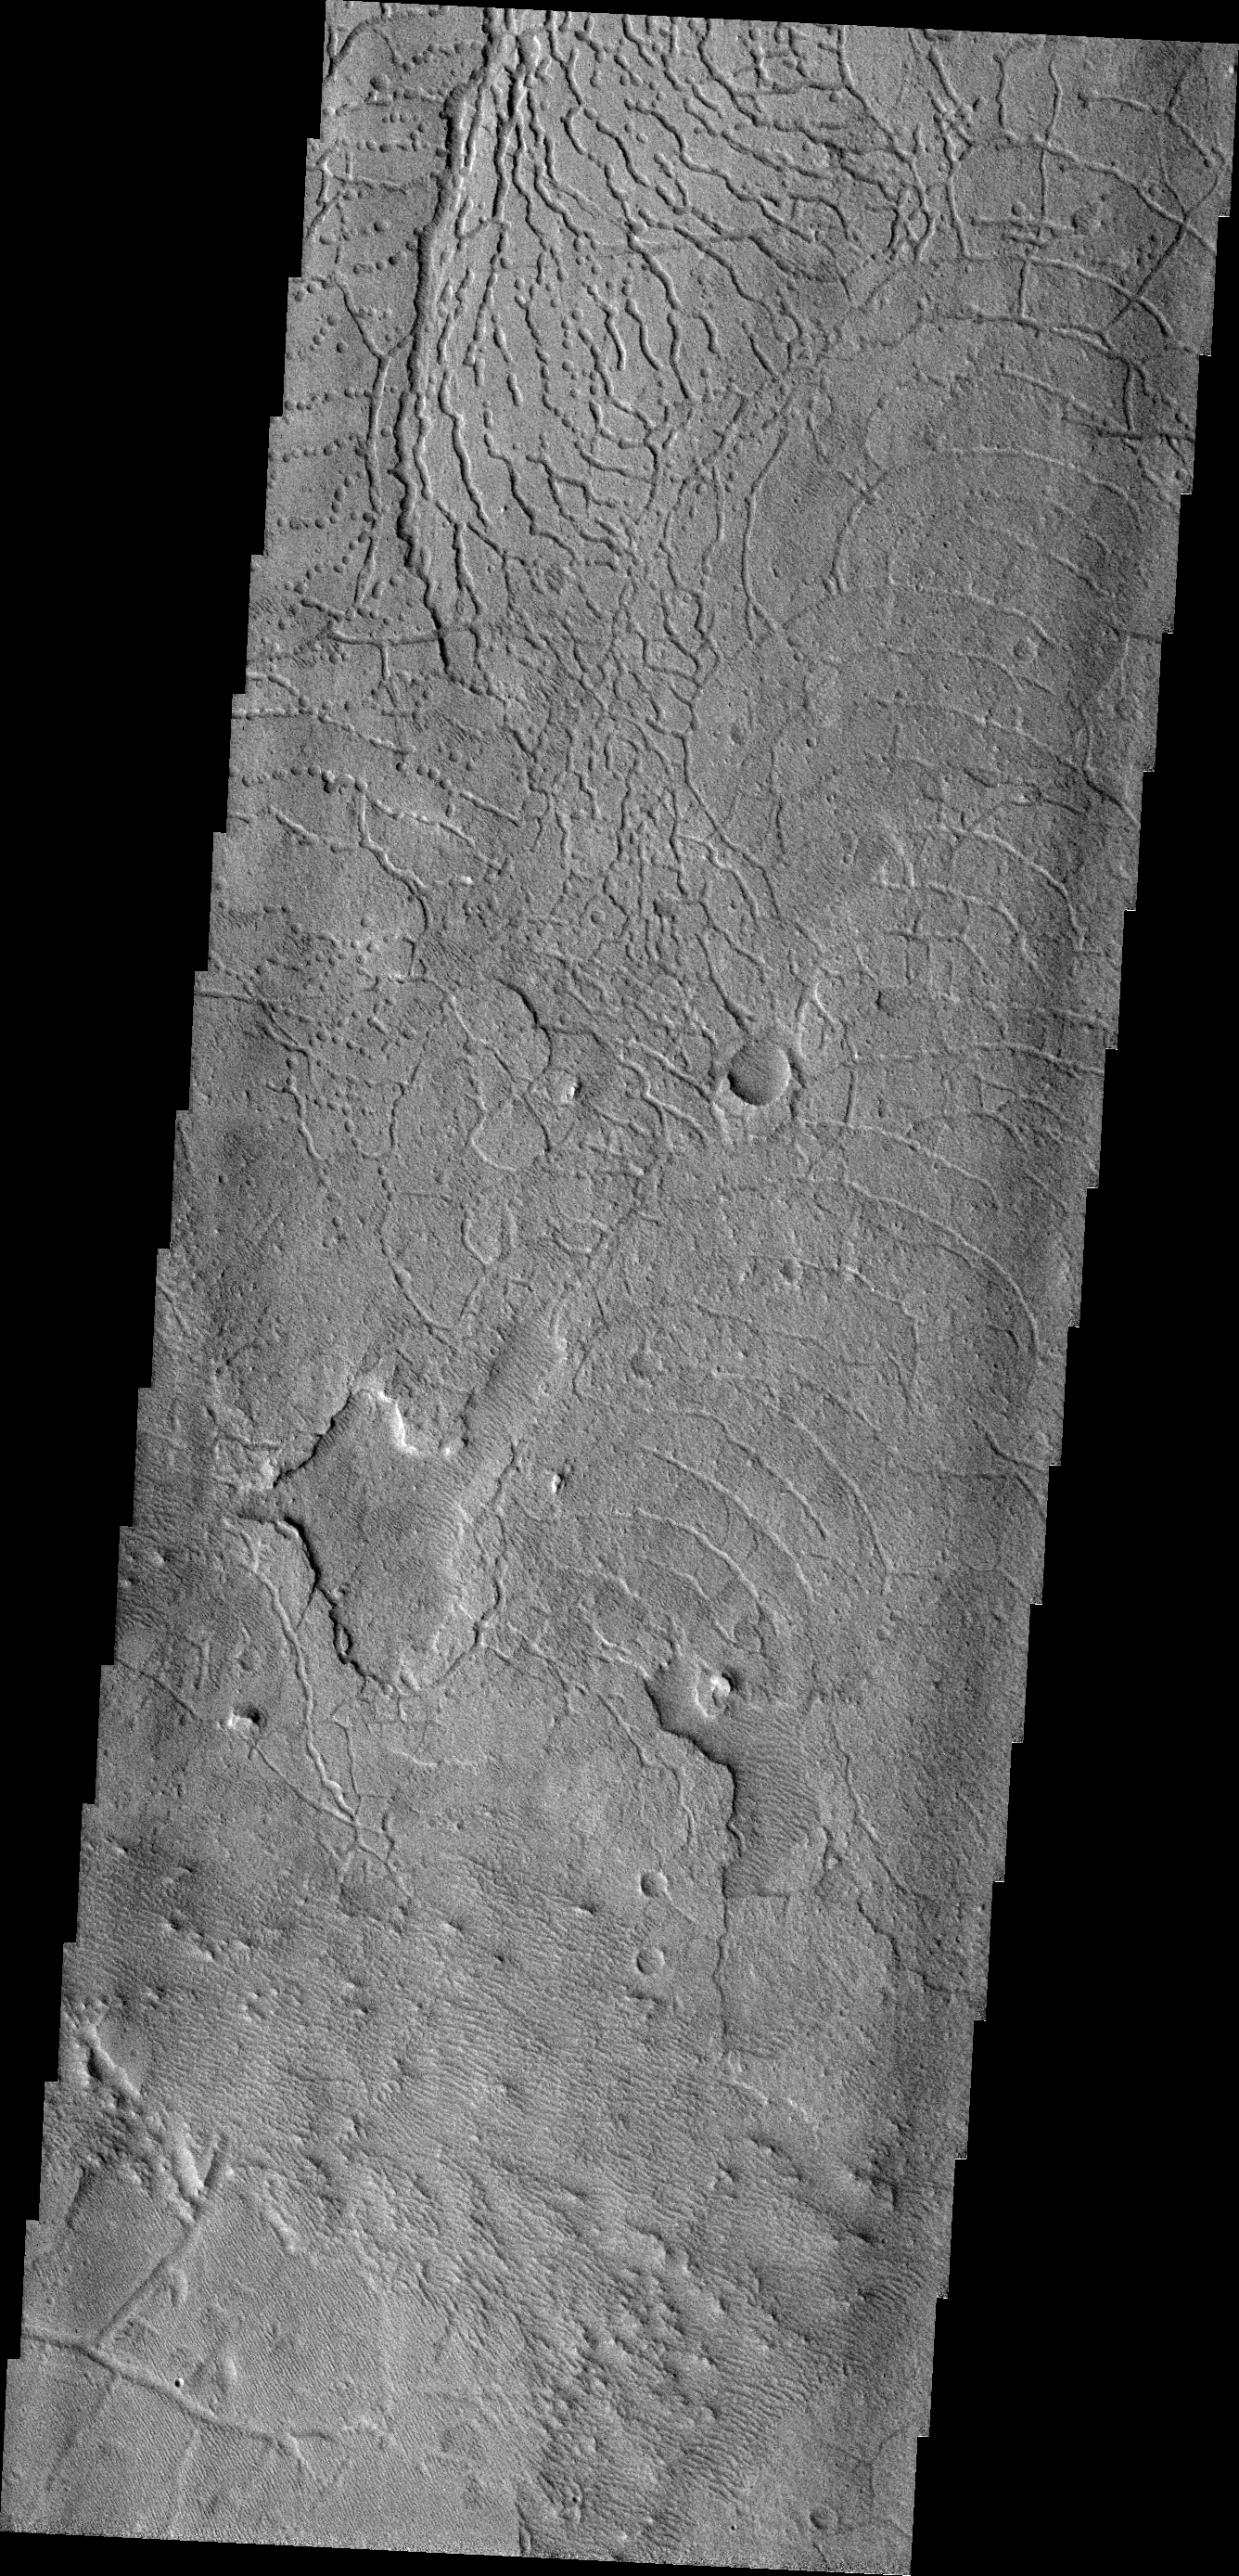

Avernus Fractures

The arcuate fractures and depressions in this VIS image are part of Avernus Cavi.

Credit: NASA/JPL-Caltech/ASU